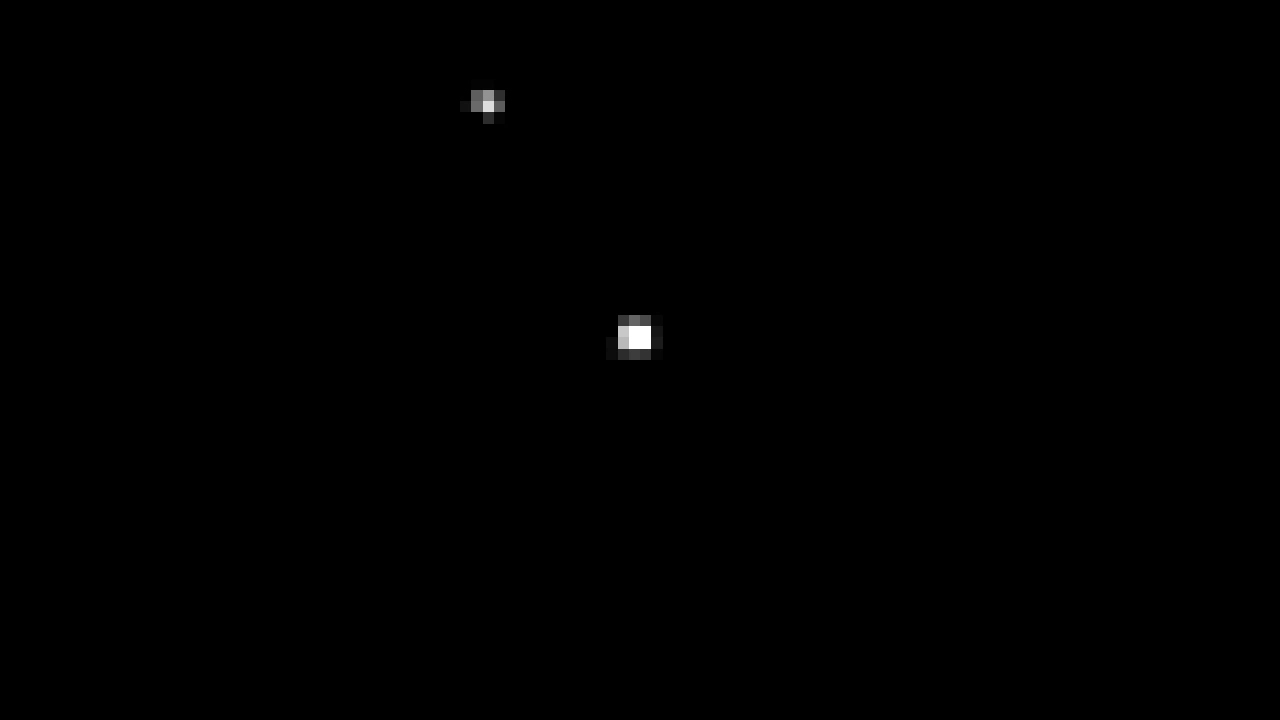

Webb Chariklo Transit Animation

This video shows observations taken by NASA’s James Webb Space Telescope of a star (fixed in the center of the video) as Chariklo passes in front of it. The video is composed of individual observations with Webb’s Near-infrared Camera Instrument’s view at 1.5 microns wavelength (F150W) obtained over ~1 hour on Oct. 18. Careful analysis of the star’s brightness reveals that the rings of the Chariklo system were clearly detected.

Read the story.

Credit: Video: NASA, ESA, CSA, Nicolás Morales (IAA-CSIC)